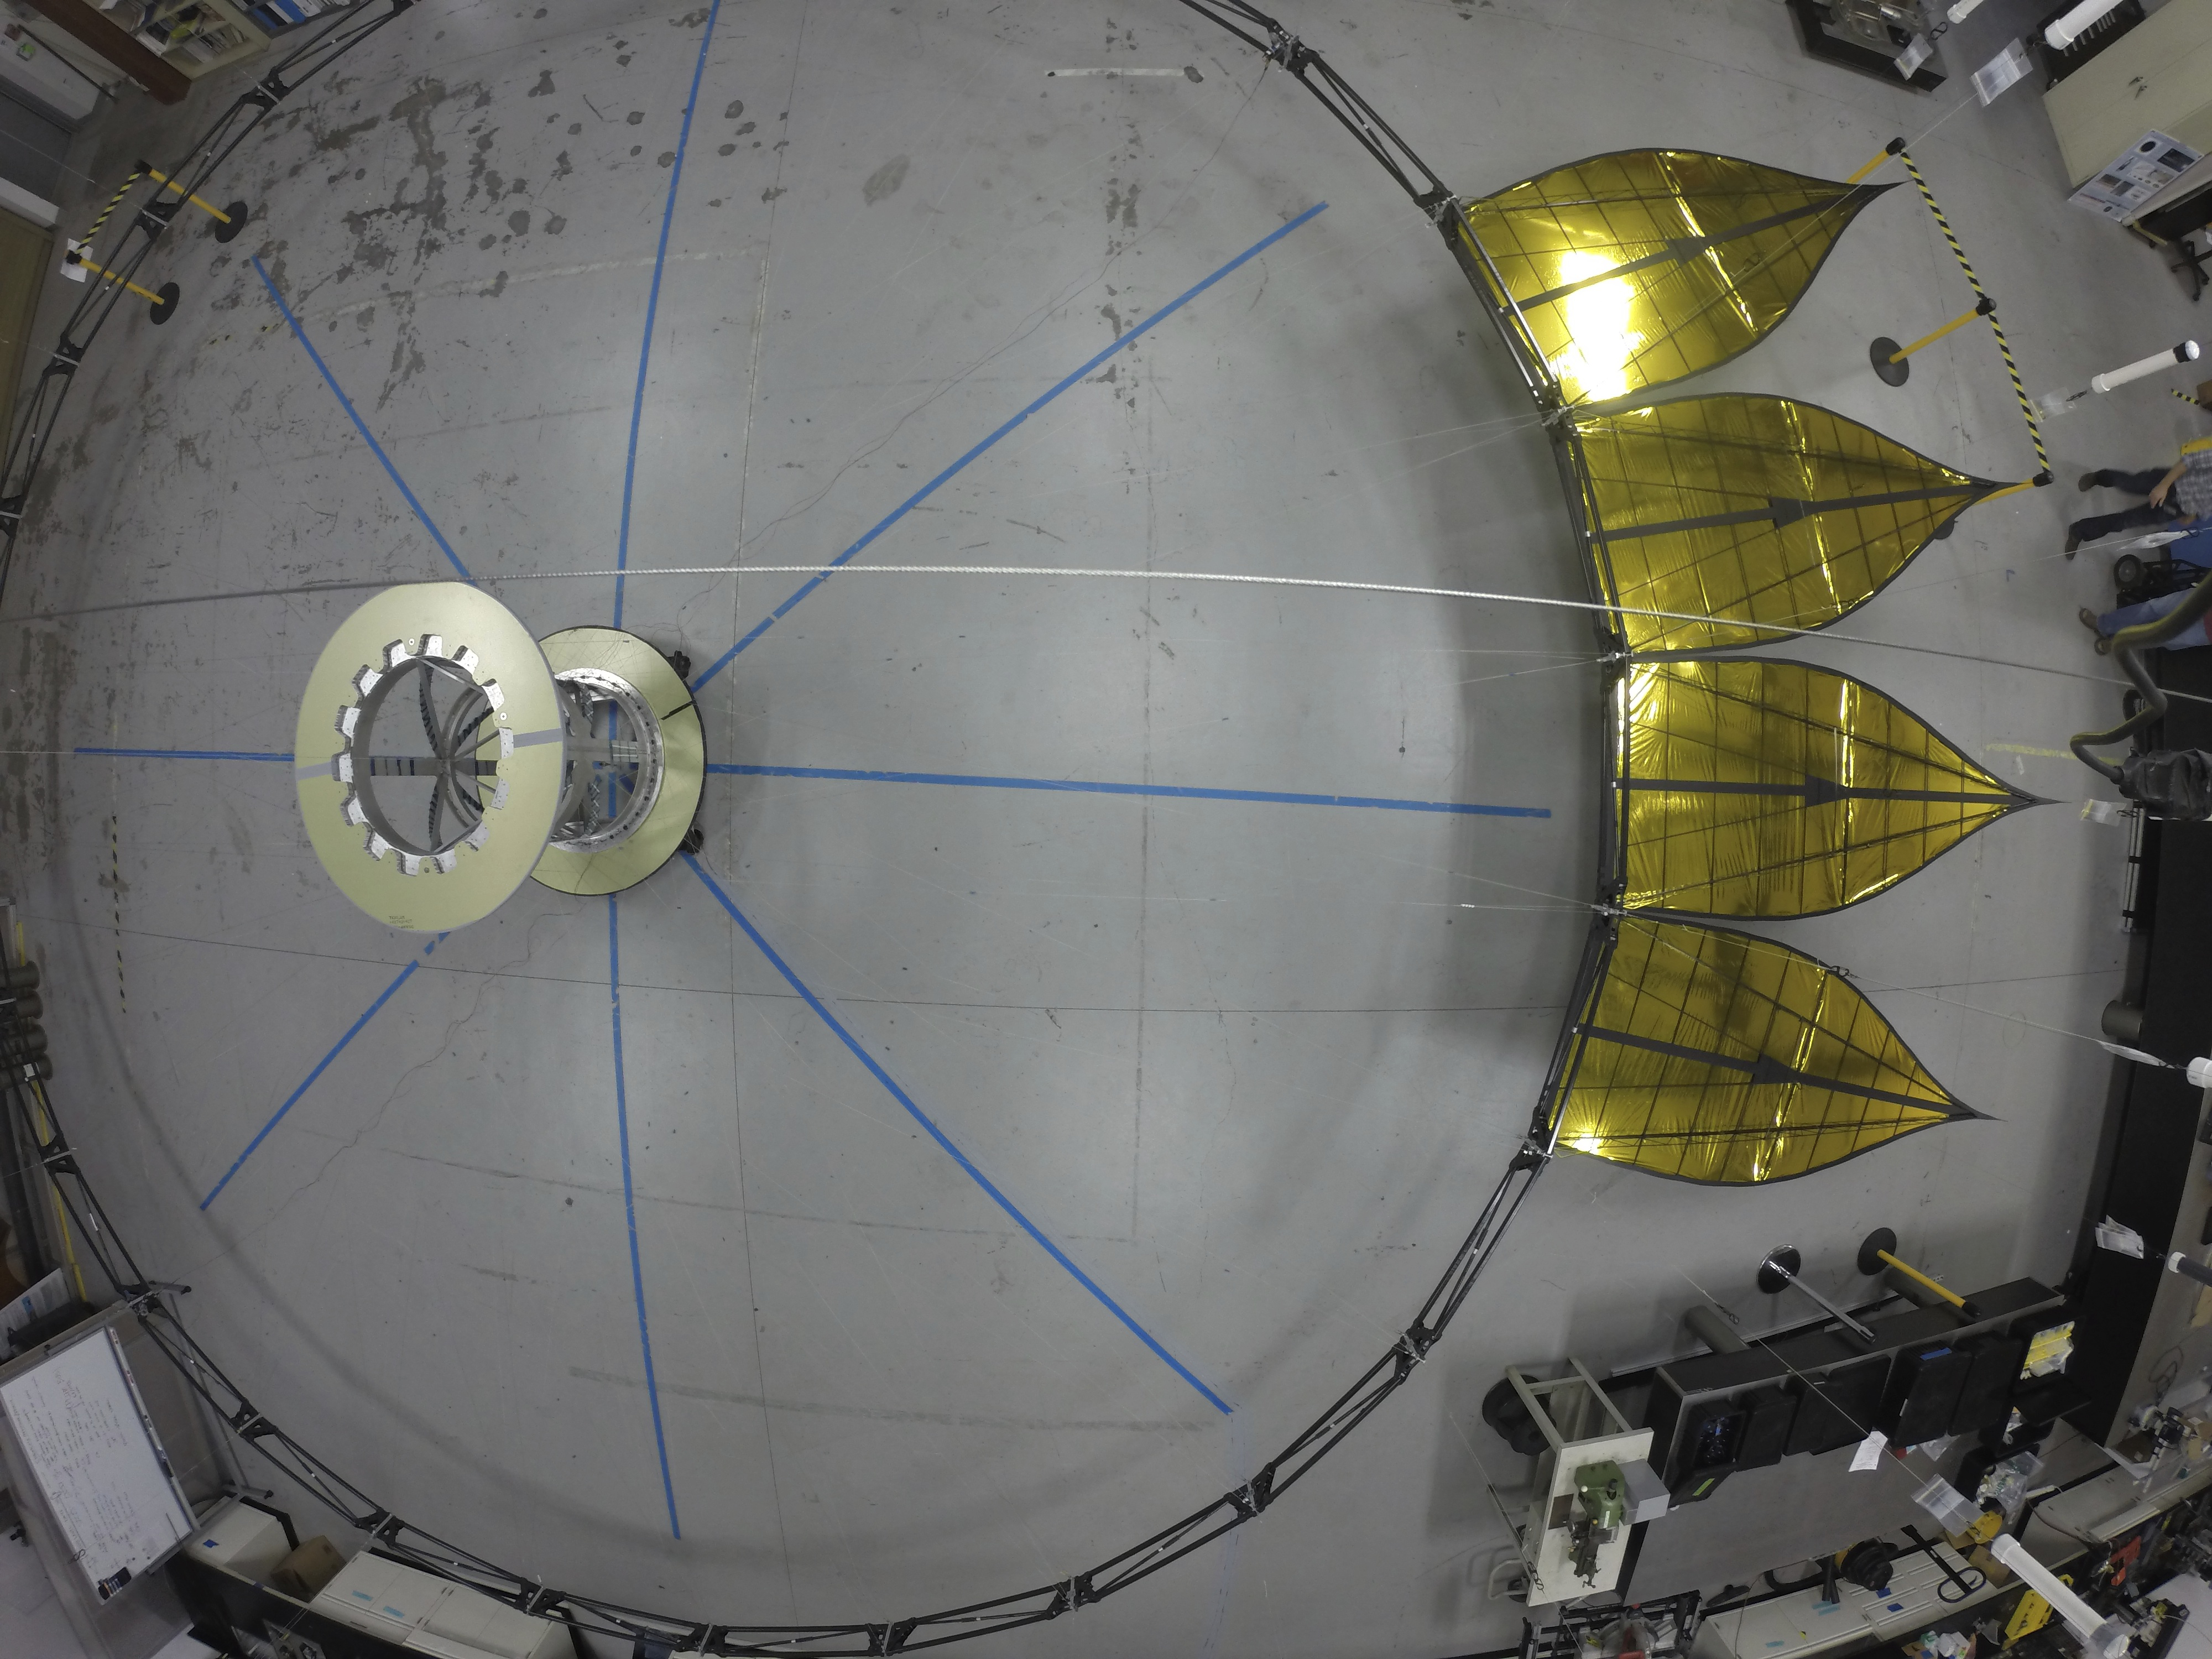

Half-Scale Starshade

A deployed half-scale starshade with four petals at NASA’s Jet Propulsion Laboratory, Pasadena, California, in 2014. The flower-like petals of the starshade are designed to diffract bright starlight away from telescopes seeking the dim light of exoplanets. The starshade was re-designed from earlier models to allow these petals to furl, or wrap around the spacecraft, for launch into space. Each petal is covered in a high-performance plastic film that resembles gold foil.

On a starshade ready for launch, the thermal gold foil will only cover the side of the petals facing away from the telescope, with black on the other, so as not to reflect other light sources such as the Earth into its camera.

Starlight-blocking technologies such as the starshade are being developed to help image exoplanets, with a focus on Earth-sized, habitable worlds.

Credit: NASA/JPL-Caltech/Princeton